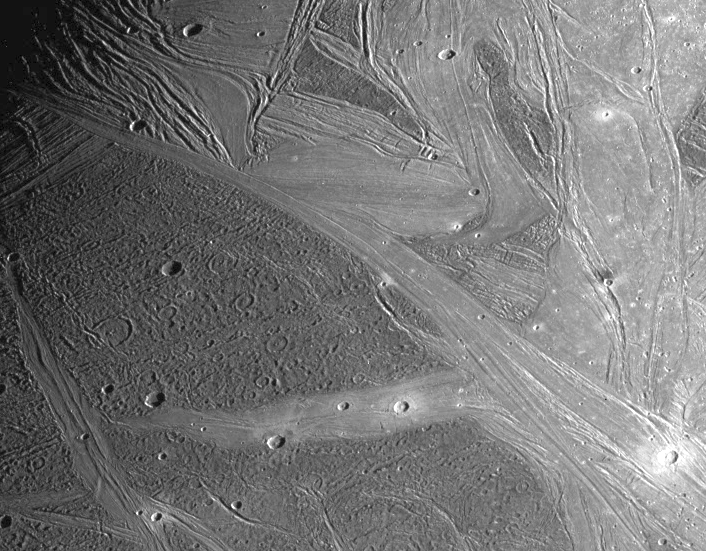

Regional View of Ganymede

View of the Marius Regio and Nippur Sulcus area of Jupiter’s moon, Ganymede showing the dark and bright grooved terrain which is typical of this satellite. This regional scale view was imaged near the terminator (the line between day and night) and provides geologic context for small areas that were imaged at much higher resolution earlier in the tour of NASA’s Galileo spacecraft through the Jovian system. The older, more heavily cratered dark terrain of Marius Regio is rutted with furrows, shallow troughs perhaps formed as a result of ancient giant impacts. Bright grooved terrain is younger and is formed through tectonism probably combined with icy volcanism. The lane of grooved terrain in the lower left, Byblus Sulcus, was imaged during the spacecraft’s second orbit, as were Philus Sulcus and Nippur Sulcus, seen here in the upper left. Placing the small higher resolution targets of Galileo’s second orbit into the context of more distant, lower resolution views of the areas surrounding and connecting them, and imaging them along Ganymede’s terminator, allows for an integrated understanding of Ganymede’ s geology.

North is to the top left of the picture and the sun illuminates the surface from the lower right. The image, centered at 43 degrees latitude and 194 degrees longitude, covers an area approximately 664 by 518 kilometers. The resolution is 940 meters per picture element. The image was taken on May 7, 1997 at 12 hours, 50 minutes, 11 seconds Universal Time at a range of 92,402 kilometers by the Solid State Imaging (SSI) system on NASA’s Galileo spacecraft.

The Jet Propulsion Laboratory, Pasadena, CA manages the Galileo mission for NASA’s Office of Space Science, Washington, DC.

Credit: NASA/JPL/Brown University